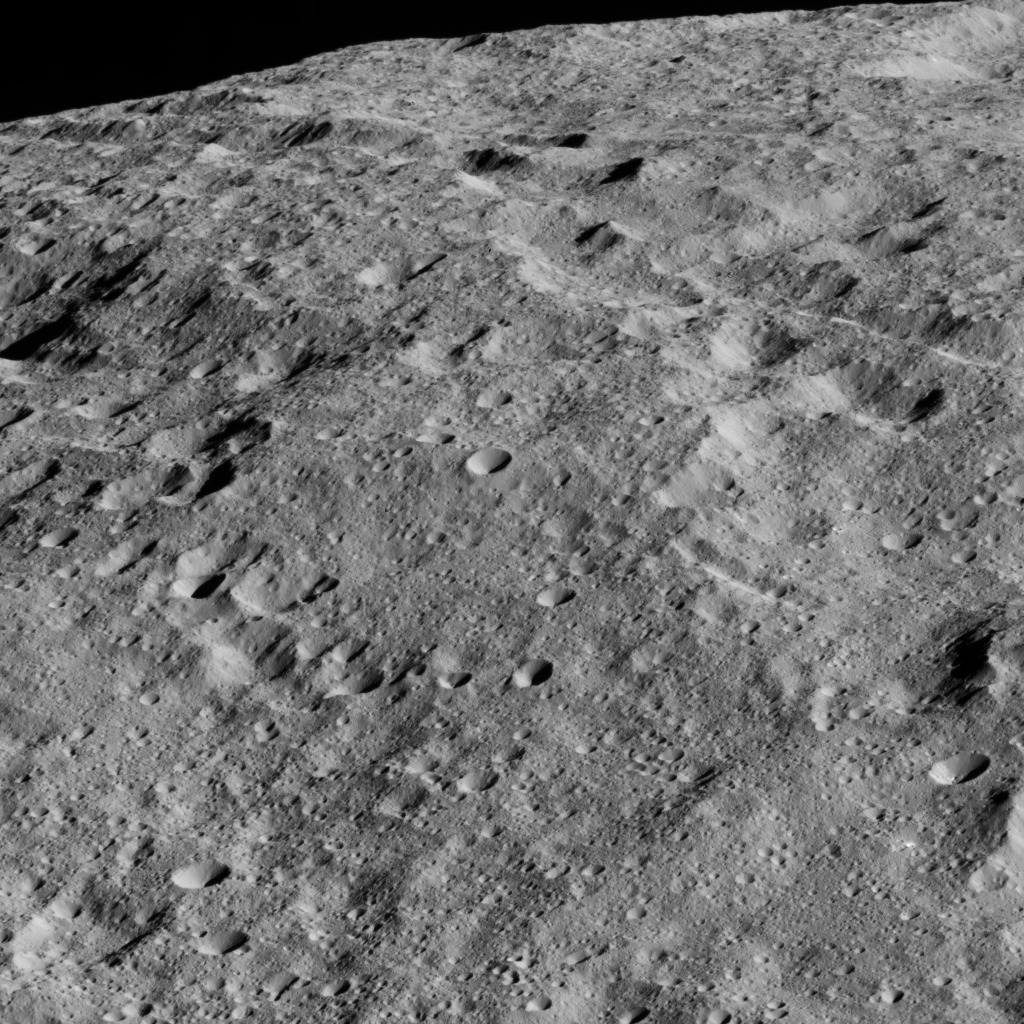

Dawn LAMO Image 125

This image shows the limb of Ceres from above an equatorial region east of Kirnis Crater. The scene is centered at approximately 10 degrees north latitude, 284 degrees east longitude.

NASA’s Dawn spacecraft took this image on June 13, 2016, from its low-altitude mapping orbit, at a distance of about 240 miles (385 kilometers) above the surface. The image resolution is 120 feet (35 meters) per pixel.

Dawn’s mission is managed by JPL for NASA’s Science Mission Directorate in Washington. Dawn is a project of the directorate’s Discovery Program, managed by NASA’s Marshall Space Flight Center in Huntsville, Alabama. UCLA is responsible for overall Dawn mission science. Orbital ATK, Inc., in Dulles, Virginia, designed and built the spacecraft. The German Aerospace Center, the Max Planck Institute for Solar System Research, the Italian Space Agency and the Italian National Astrophysical Institute are international partners on the mission team.

Credit: NASA/JPL-Caltech/UCLA/MPS/DLR/IDA